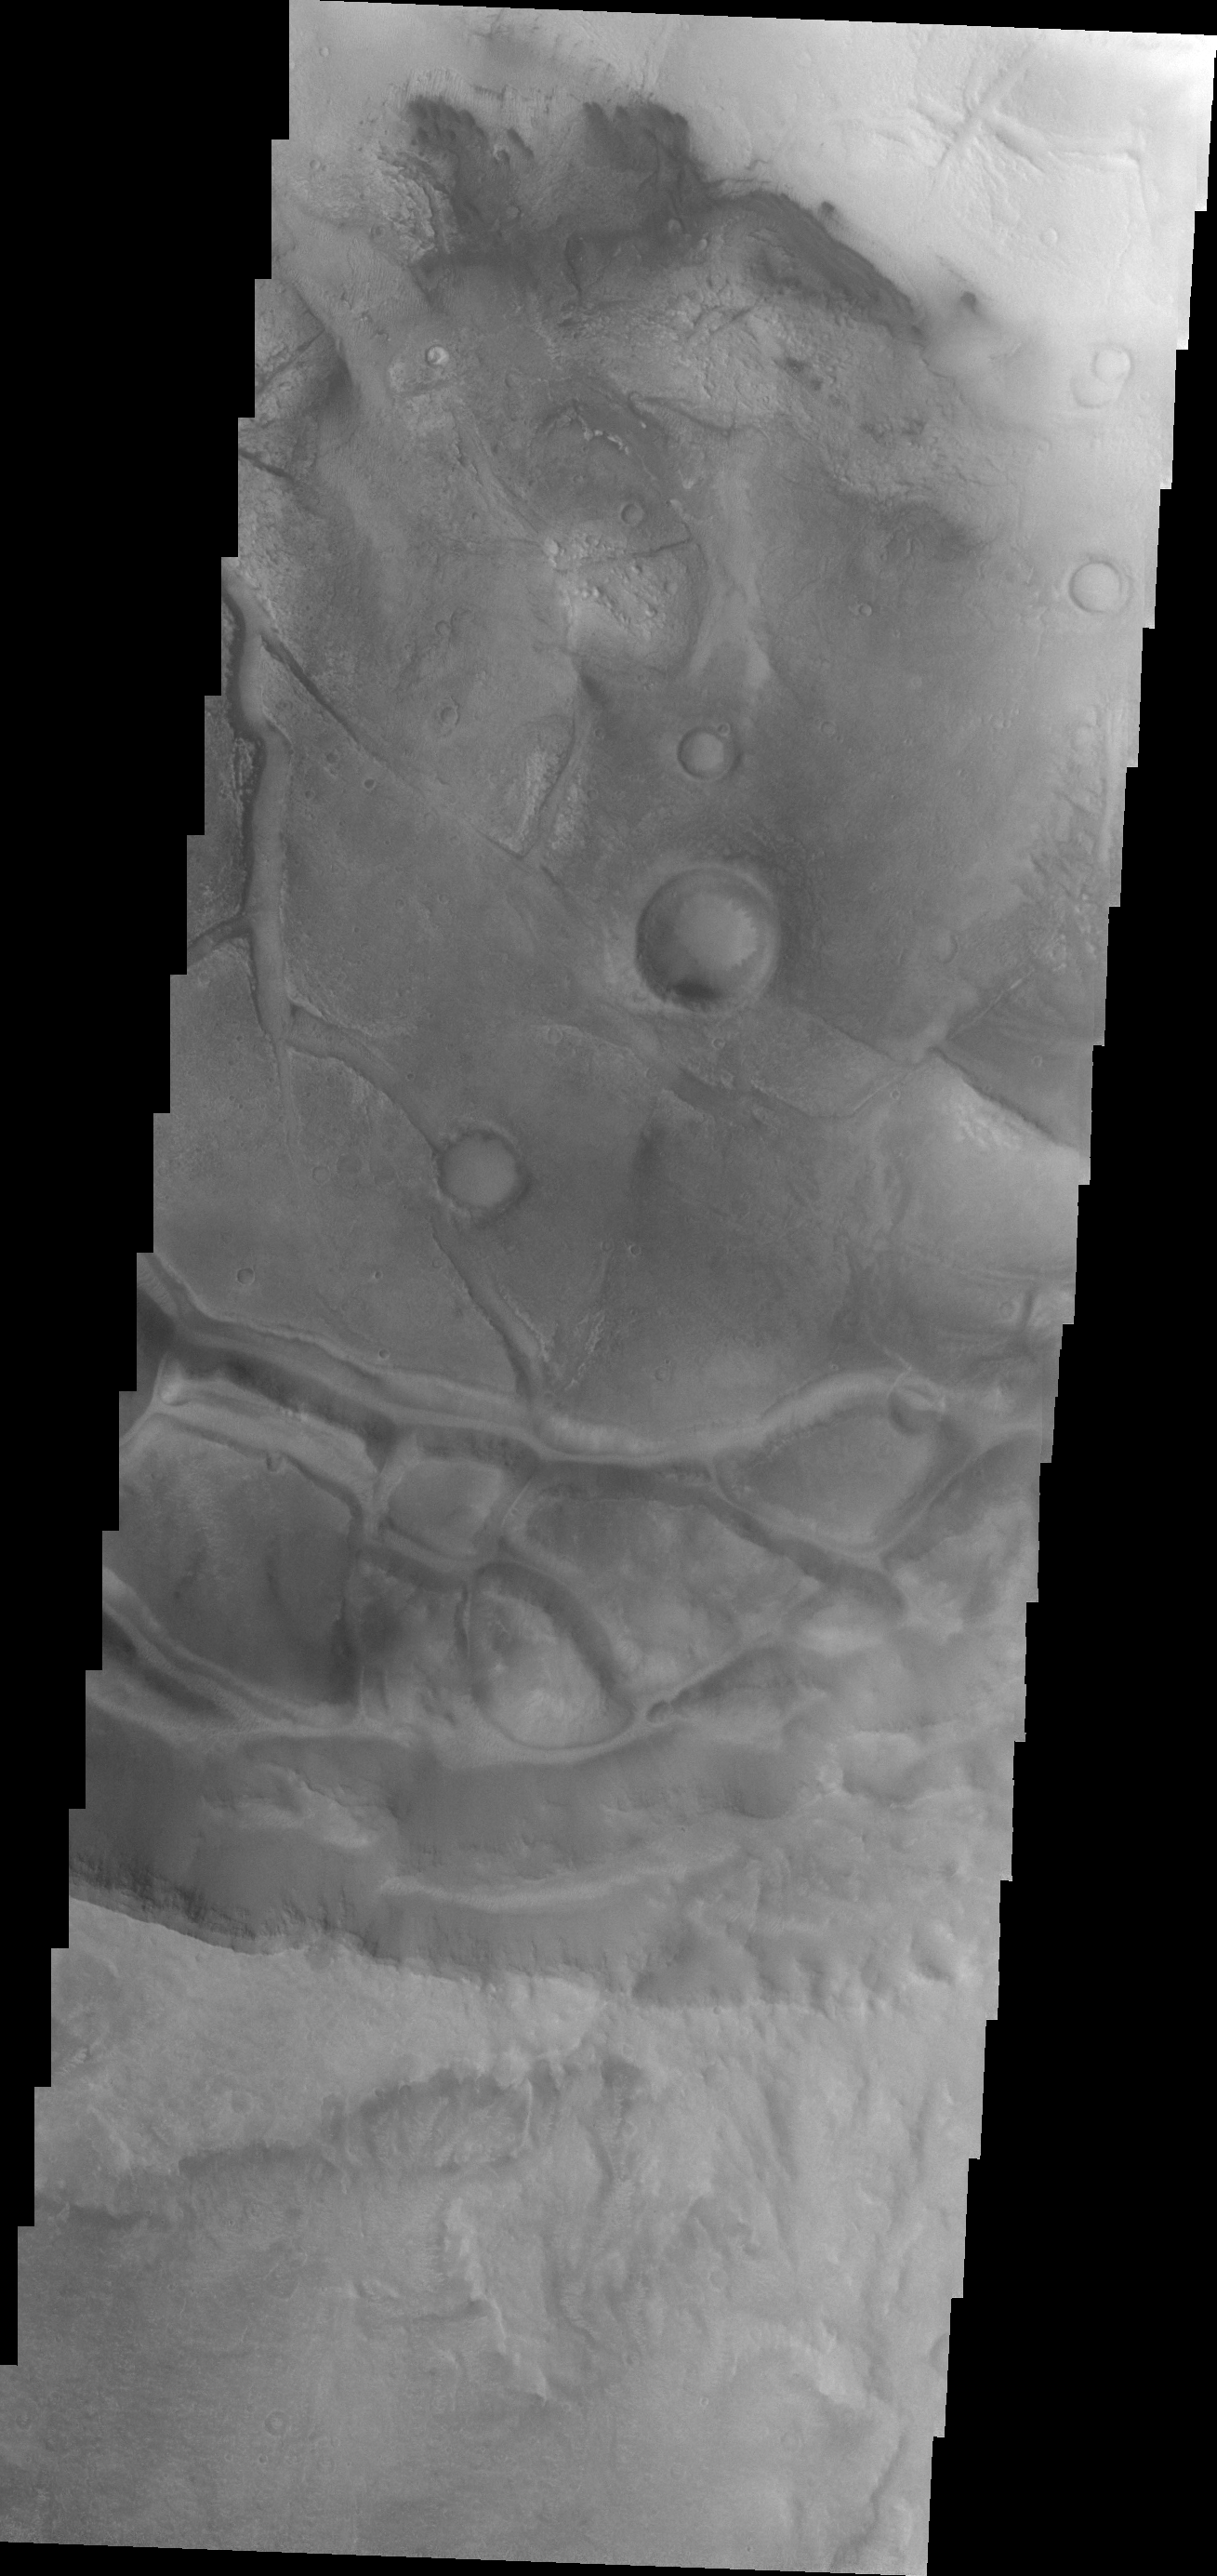

Dunes

Small, dark dunes are found on the floor of this crater near Meridiani Planum.

Image information: VIS instrument. Latitude -2.5N, Longitude 351.7E. 18 meter/pixel resolution.

Please see the THEMIS Data Citation Note for details on crediting THEMIS images.

Note: this THEMIS visual image has not been radiometrically nor geometrically calibrated for this preliminary release. An empirical correction has been performed to remove instrumental effects. A linear shift has been applied in the cross-track and down-track direction to approximate spacecraft and planetary motion. Fully calibrated and geometrically projected images will be released through the Planetary Data System in accordance with Project policies at a later time.

NASA’s Jet Propulsion Laboratory manages the 2001 Mars Odyssey mission for NASA’s Office of Space Science, Washington, D.C. The Thermal Emission Imaging System (THEMIS) was developed by Arizona State University, Tempe, in collaboration with Raytheon Santa Barbara Remote Sensing. The THEMIS investigation is led by Dr. Philip Christensen at Arizona State University. Lockheed Martin Astronautics, Denver, is the prime contractor for the Odyssey project, and developed and built the orbiter. Mission operations are conducted jointly from Lockheed Martin and from JPL, a division of the California Institute of Technology in Pasadena.

Credit: NASA/JPL/ASU